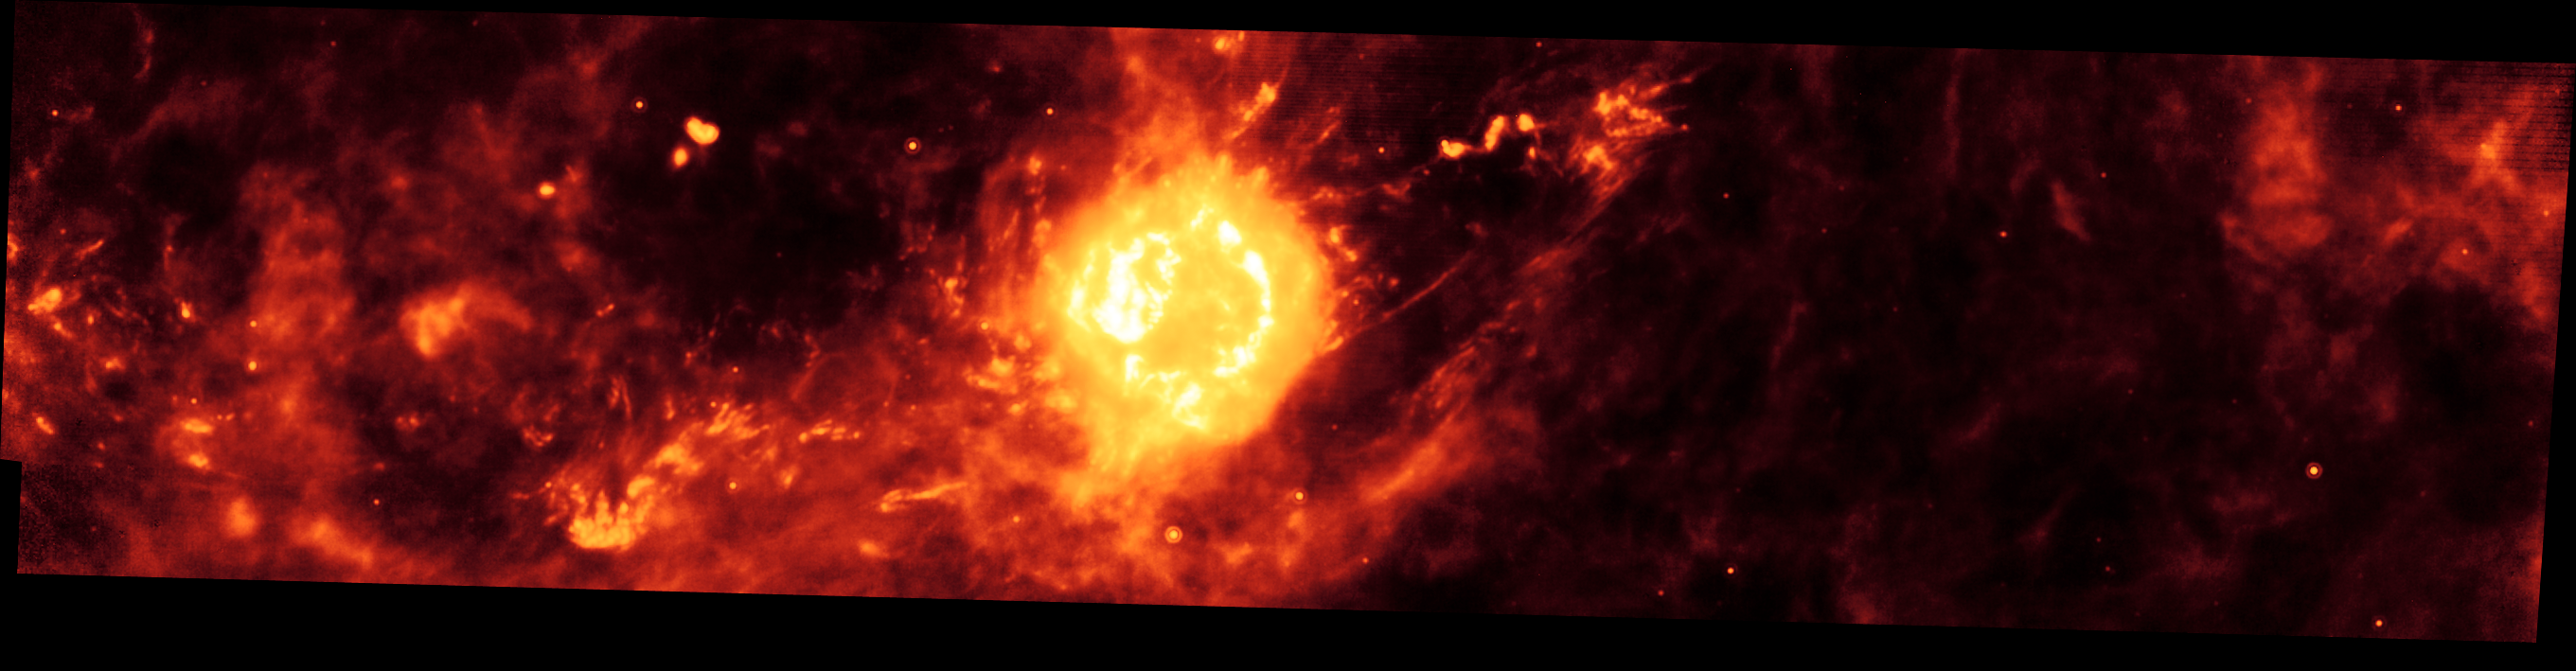

Cassiopeia A Infrared Light Echo

NASA's Spitzer Space Telescope imaged the region around the supernova remnant Cassiopeia A (yellow ball) and surrounding clouds of dust (reddish orange). This picture, along with an image taken one year later, illustrate that a blast of light from Cassiopeia A is waltzing outward through through the dusty skies. This dance, called an "infrared echo," began when the remnant erupted about 50 years ago.

Cassiopeia A is the remnant of a once massive star that died in a violent supernova explosion seen from Earth 325 years ago. It consists of a dead star, called a neutron star, and a surrounding shell of material that was blasted off as the star died. This remnant is located 10,000 light-years away in the northern constellation Cassiopeia.Infrared echoes are created when a star explodes or erupts, flashing light into surrounding clumps of dust. As the light zips through the dust clumps, it heats them up, causing them to glow successively in infrared, like a chain of Christmas bulbs lighting up one by one. The result is an optical illusion, in which the dust appears to be flying outward at the speed of light. Echoes are distinct from supernova shockwaves, which are made up material that is swept up and hurled outward by exploding stars.This infrared echo is the largest ever seen, stretching more than 50 light-years away from Cassiopeia A. If viewed from Earth, the entire movie frame would take up the same amount of space as two full moons.Hints of an older infrared echo from Cassiopeia A's supernova explosion hundreds of years ago can also be seen.This Spitzer image was taken on November 30, 2003. The light echo is revealed when this image is compared with a companion image, taken on December 2, 2004.

Credit: NASA/JPL-Caltech/O. Krause (Steward Observatory)